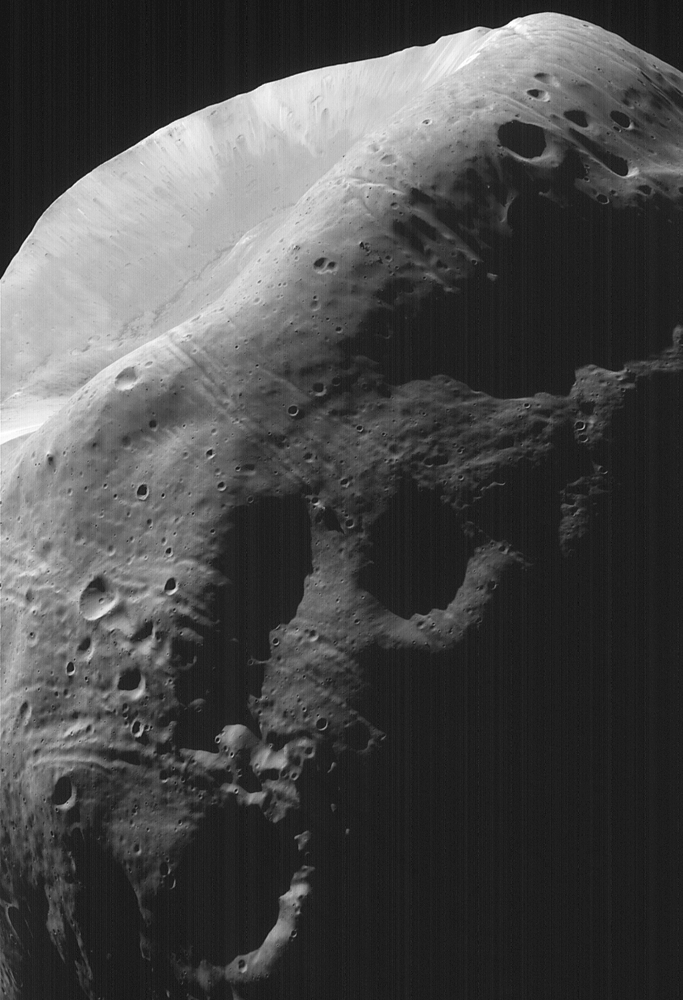

High-Resolution MOC Image of Phobos

This image of Phobos, the inner and larger of the two moons of Mars, was taken by the Mars Global Surveyor on August 19, 1998. This image shows a close-up of the largest crater on Phobos, Stickney, 10 kilometers (6 miles) in diameter. Individual boulders are visible on the near rim of the crater, and are presumed to be ejecta blocks from the impact that formed Stickney. Some of these boulders are enormous – more than 50 meters (160 feet) across. Also crossing at and near the rim of Stickney are shallow, elongated depressions called grooves. This crater is nearly half the size of Phobos and these grooves may be fractures caused by its formation. Phobos was observed by both the Mars Orbiter Camera (MOC) and Thermal Emission Spectrometer (TES). This image is one of the highest resolution images (4 meters or 13 feet per picture element or pixel) ever obtained of the Martian satellite.

Malin Space Science Systems, Inc. and the California Institute of Technology built the MOC using spare hardware from the Mars Observer mission. MSSS operates the camera from its facilities in San Diego, CA. The Thermal Emission Spectrometer is operated by Arizona State University and was built by Raytheon Santa Barbara Remote Sensing. The Jet Propulsion Laboratory’s Mars Surveyor Operations Project operates the Mars Global Surveyor spacecraft with its industrial partner, Lockheed Martin Astronautics, from facilities in Pasadena, CA and Denver, CO.

Credit: NASA/JPL/Malin Space Science Systems